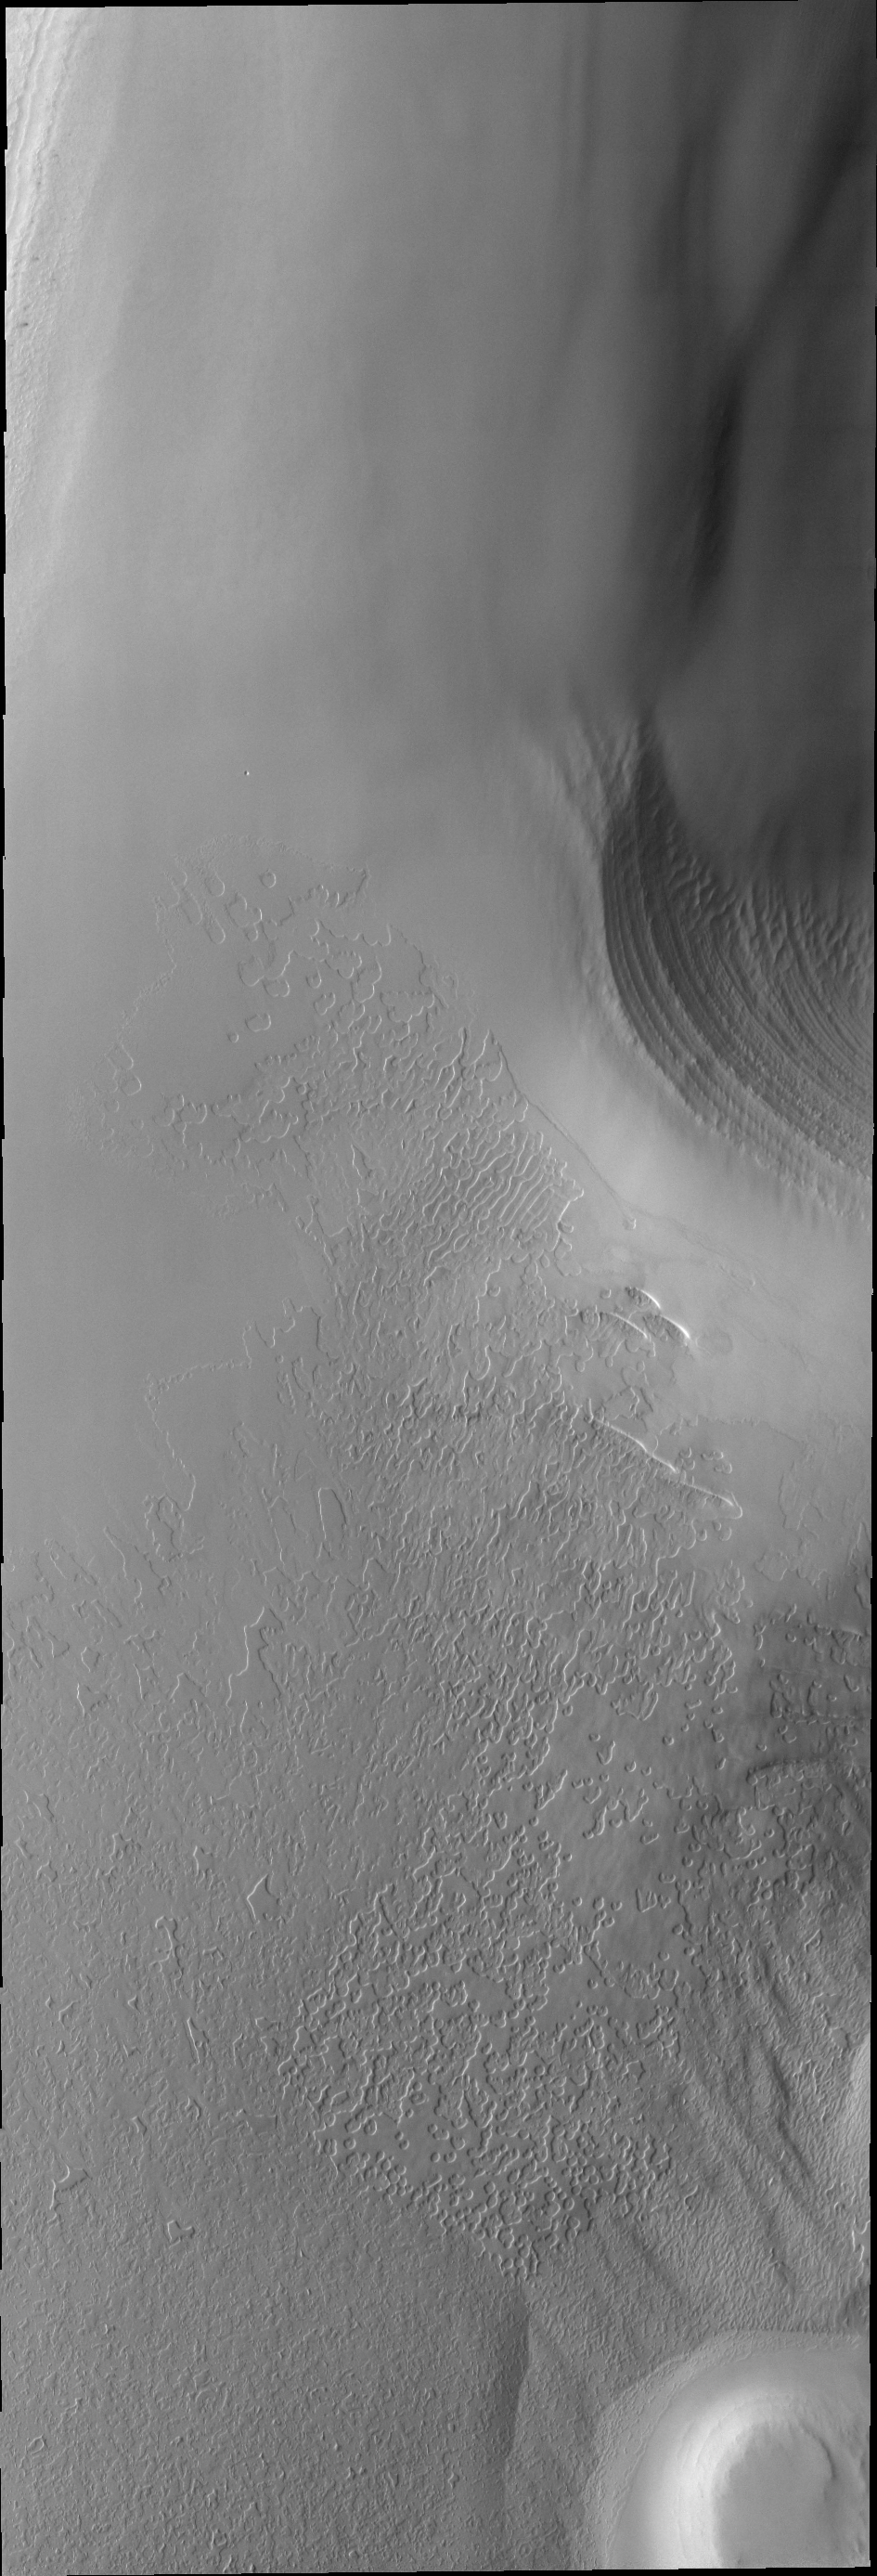

Polar Layers

This VIS image taken during early southern spring shows some of the layering of the South Polar cap.

Image information: VIS instrument. Latitude -84.4N, Longitude 313.9E. 17 meter/pixel resolution.

Please see the THEMIS Data Citation Note for details on crediting THEMIS images.

Note: this THEMIS visual image has not been radiometrically nor geometrically calibrated for this preliminary release. An empirical correction has been performed to remove instrumental effects. A linear shift has been applied in the cross-track and down-track direction to approximate spacecraft and planetary motion. Fully calibrated and geometrically projected images will be released through the Planetary Data System in accordance with Project policies at a later time.

NASA’s Jet Propulsion Laboratory manages the 2001 Mars Odyssey mission for NASA’s Office of Space Science, Washington, D.C. The Thermal Emission Imaging System (THEMIS) was developed by Arizona State University, Tempe, in collaboration with Raytheon Santa Barbara Remote Sensing. The THEMIS investigation is led by Dr. Philip Christensen at Arizona State University. Lockheed Martin Astronautics, Denver, is the prime contractor for the Odyssey project, and developed and built the orbiter. Mission operations are conducted jointly from Lockheed Martin and from JPL, a division of the California Institute of Technology in Pasadena.

Credit: NASA/JPL/ASU